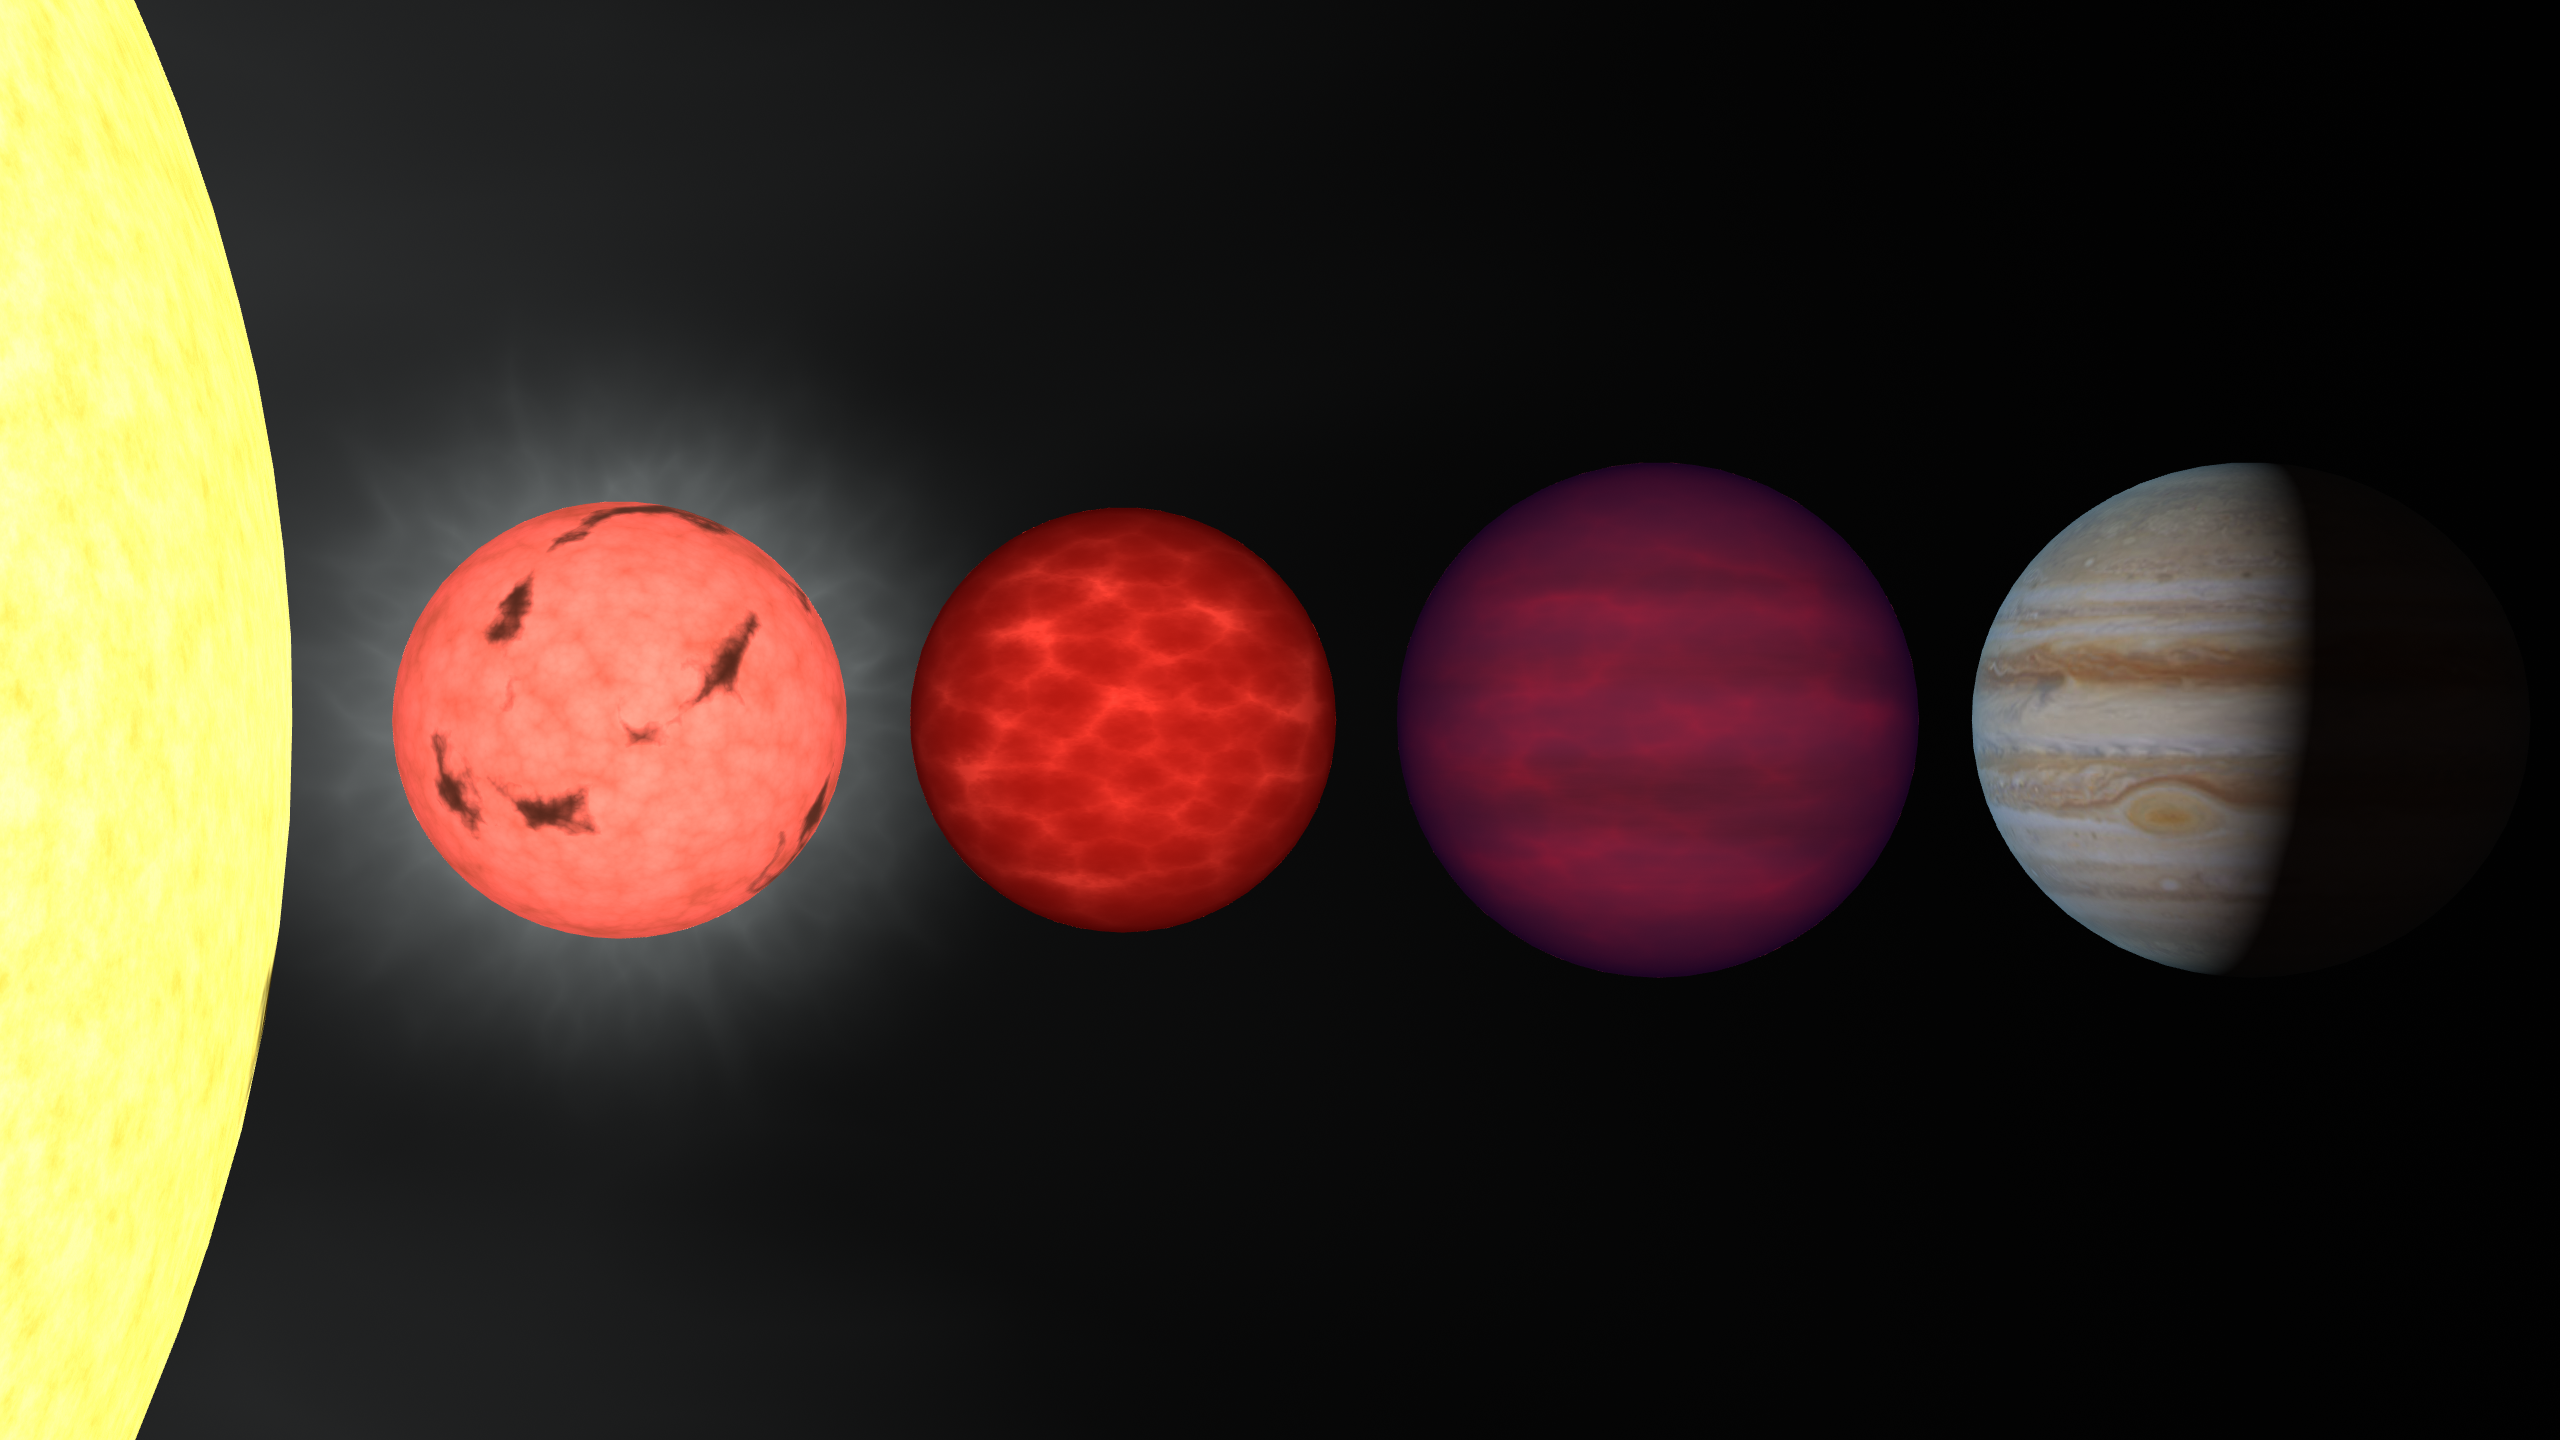

Sequence of Brown Dwarfs and Planets in Visible Light

This figure shows an artist's rendition comparing brown dwarfs to stars and planets. All objects are plotted to the same scale. On the far left is the limb of the Sun. To its right is shown a very low mass star (a so-called "late-M dwarf"), a couple of brown dwarfs (a hotter "L dwarf" and a cooler "T dwarf"), and the planet Jupiter. These objects have masses ranging from 1050 times that of Jupiter (for the Sun) through 75, 65, 30, and 1 Jupiter mass for the late-M dwarf, L dwarf, T dwarf, and Jupiter, respectively. The colors of the brown dwarfs are chosen to match an age of 1 billion years. Despite the range in mass, all four of the low-mass objects are approximately the same size, ten times smaller than the diameter of the Sun. The visible-light sequence shows how these objects might appear to the human eye: the M and L dwarfs are red, while the T dwarf is dimly magenta, due to lack of light -- actually absorptions by sodium and potassium atoms -- in the green portion of the spectrum.

Credit: NASA/IPAC/R. Hurt (SSC)